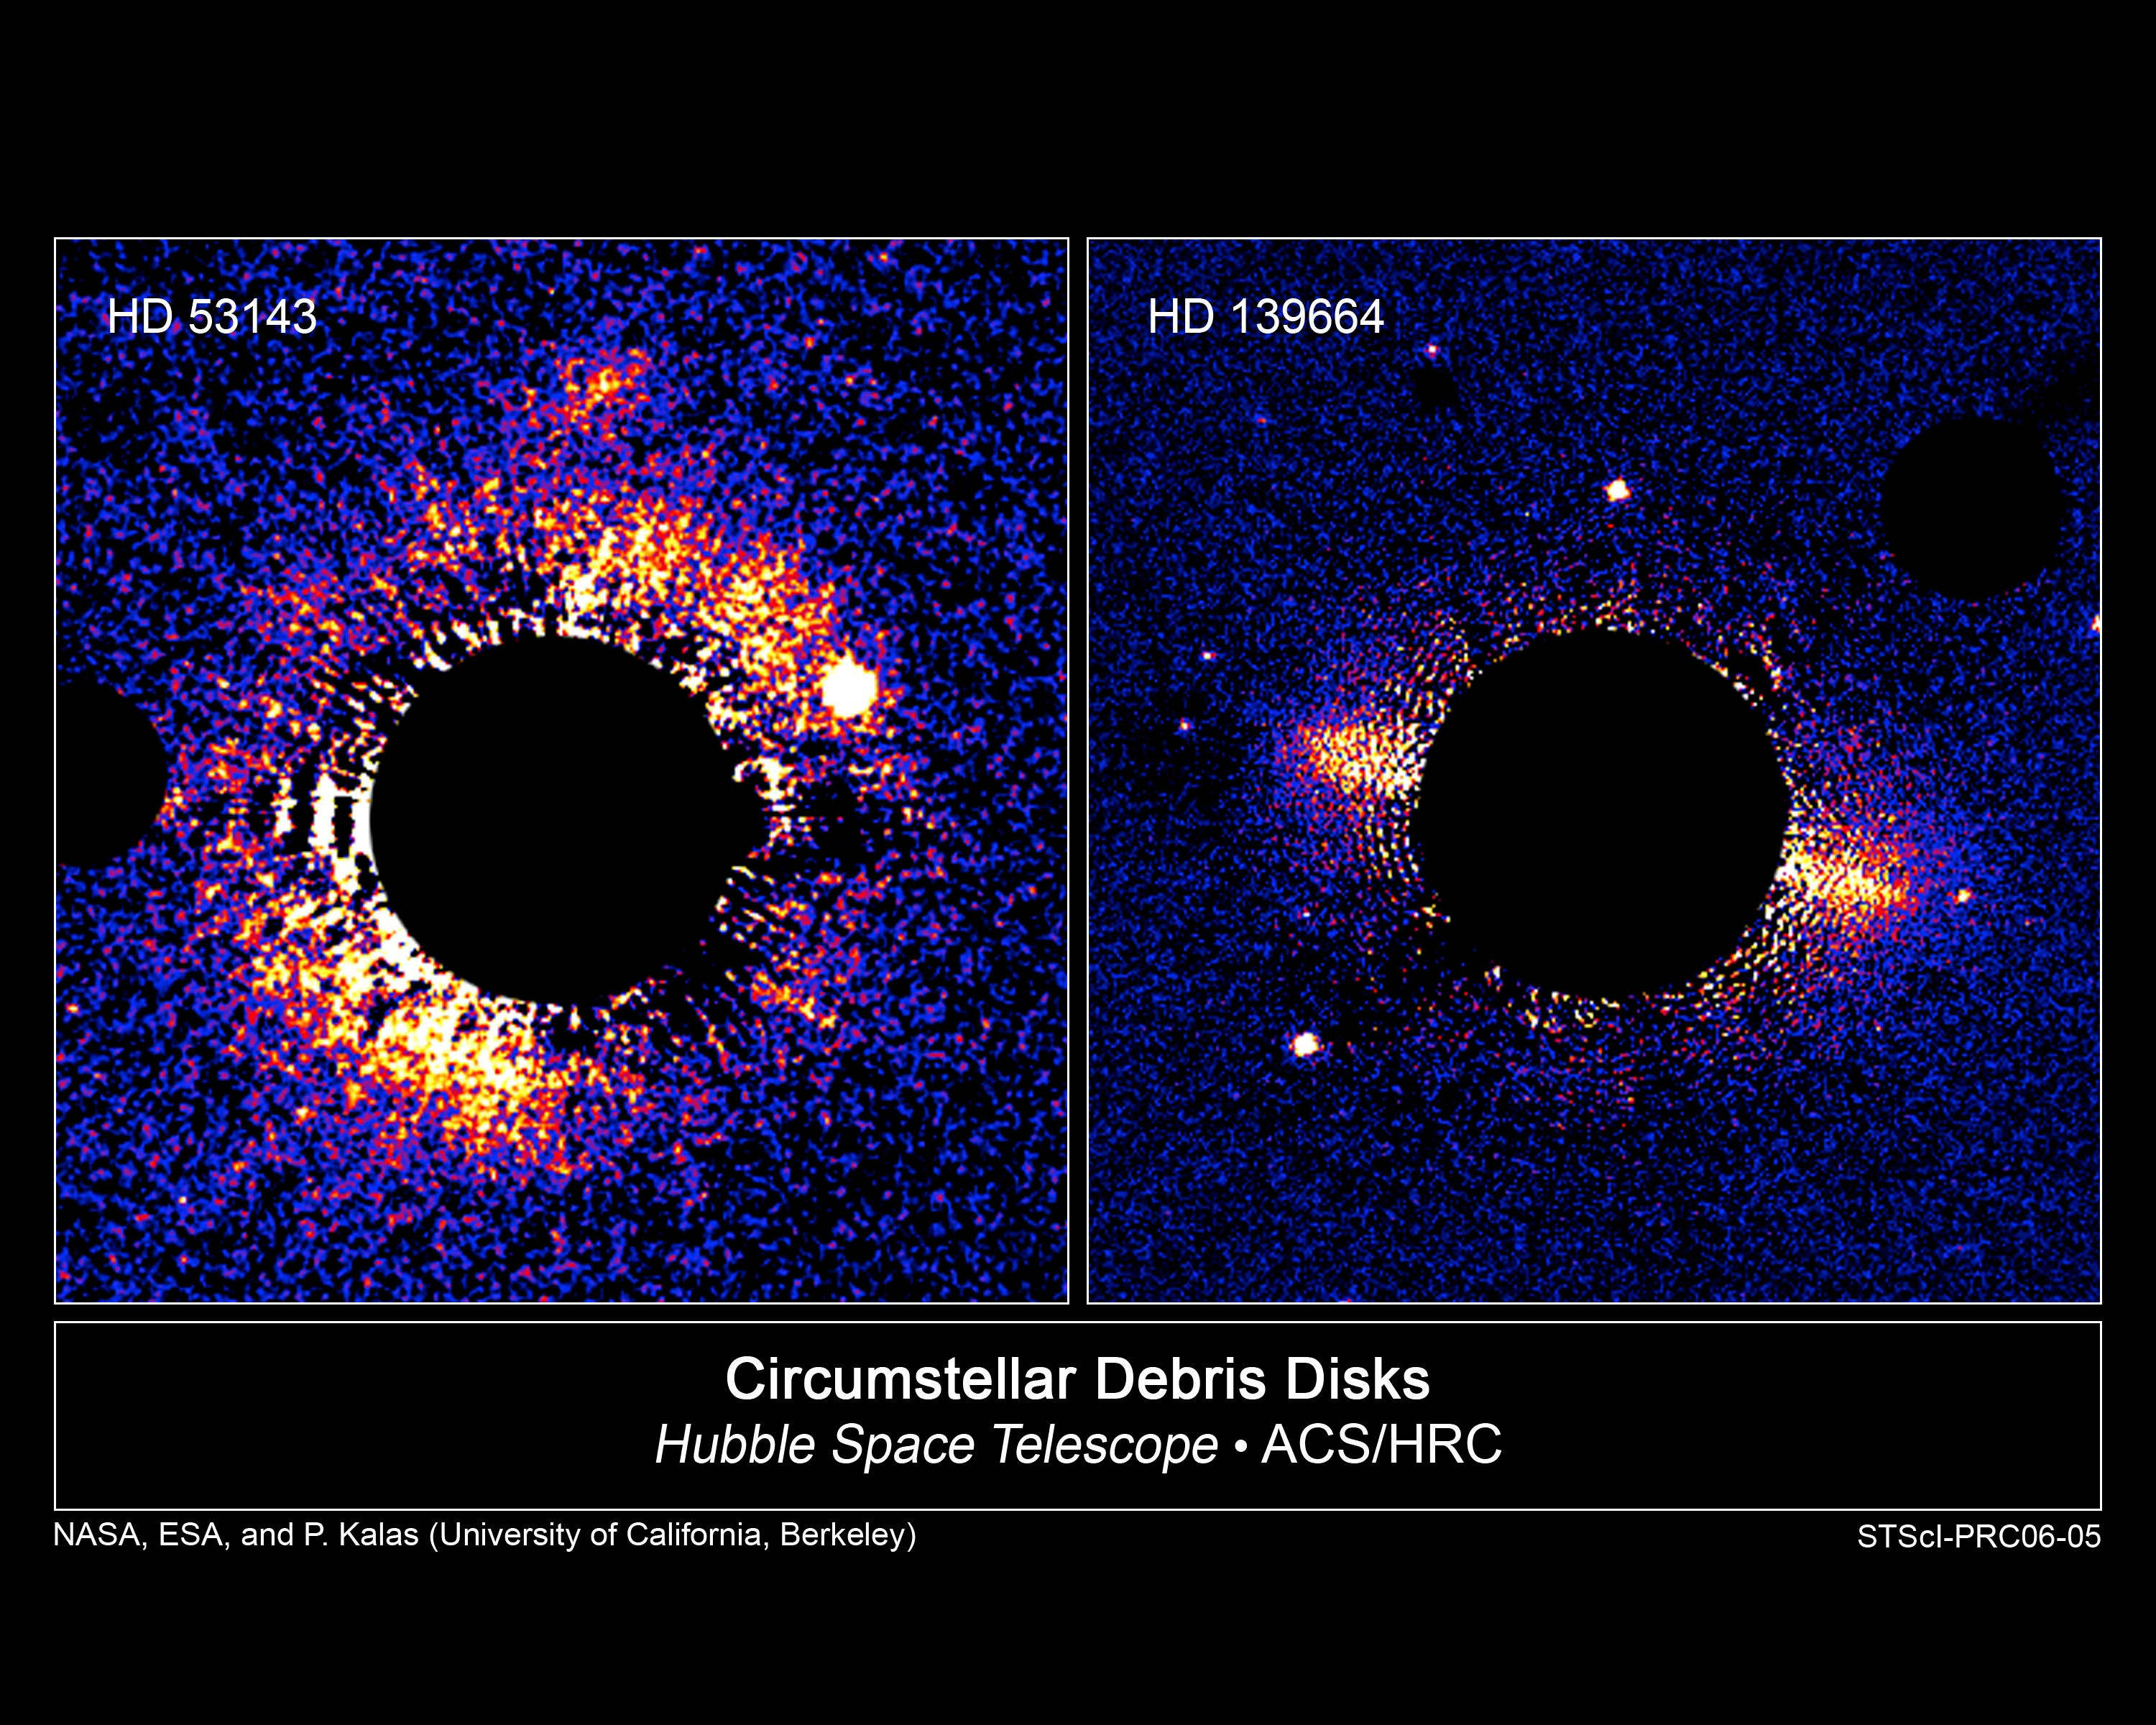

Dusty Planetary Disks Around Two Nearby Stars Resemble Our Kuiper Belt

These two bright debris disks of ice and dust appear to be the equivalent of our own solar system's Kuiper Belt, a ring of icy rocks outside the orbit of Neptune and the source of short-period comets. The disks encircle the types of stars around which there could be habitable zones and planets for life to develop. The disks seem to have a central area cleared of debris, perhaps by planets.

The new disks, each about 60 light-years from Earth, bring to nine the number of dusty debris disks observable at visible wavelengths. The new ones are different, however, in that they are old enough – more than 300 million years – to have settled into stable configurations akin to those in our own solar system, which is 4.6 billion years old.

The wide disk on the left, which is inclined obliquely to the line-of-sight, surrounds HD 53143, a K star slightly smaller than the Sun but about 1 billion years old. The narrow disk on the right, which is tipped nearly edge-on encircles the star HD 139664, an F star slightly larger than the Sun but only 300 million years old. The sharp outer edges of the narrow belt may be telltale evidence for the existence of an unseen companion object that gravitationally keeps debris gravitationally corralled, in the same way that shepherding moons trim the edges of debris rings around Saturn and Uranus.

A survey by NASA's Hubble Space Telescope shows that such disks fall into two categories: those with a broad belt, wider than about 50 astronomical units; and narrow ones with a width of between 20 and 30 AU and a sharp outer boundary, seemingly like our own Kuiper Belt. An astronomical unit, or AU, is the average distance between the Earth and Sun, about 93 million miles. Our Kuiper Belt, for example, is thought to be narrow, extending from the orbit of Neptune at 30 AU to about 50 AU.

The false-color images were taken with Hubble's Advanced Camera for Surveys in September 2004. The black central circle is an image artifact produced by the camera's coronagraph which blocks the glare from the central star to allow the much fainter disks to be seen. A smaller black circle at the edge of each photo is a "coronagraphic finger" also used to block light from a bright object in the field.

Credit: NASA, ESA, and P. Kalas (University of California, Berkeley)